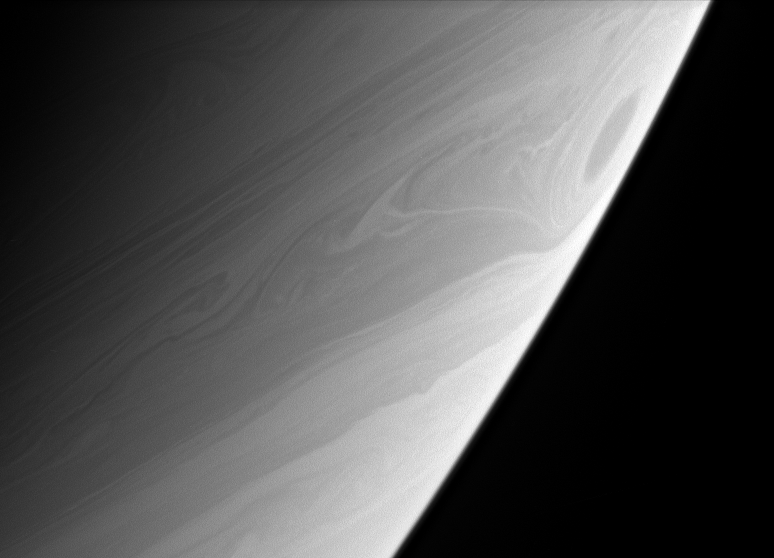

Stirred-up Saturn

A great vortex rolls through high southern latitudes on Saturn, whirling twisted contours into the clouds. The ringed planet’s uppermost clouds are thought to be composed largely of ammonia ice overlying deeper layers of ammonium hydrosulfide and water clouds.

The image was taken with the Cassini spacecraft narrow-angle camera on May 13, 2006 at a distance of approximately 2.8 million kilometers (1.8 million miles) from Saturn and at a Sun-Saturn-spacecraft, or phase, angle of 143 degrees. The image was obtained using a spectral filter sensitive to wavelengths of infrared light centered at 938 nanometers. Image scale is 17 kilometers (10 miles) per pixel.

The Cassini-Huygens mission is a cooperative project of NASA, the European Space Agency and the Italian Space Agency. The Jet Propulsion Laboratory, a division of the California Institute of Technology in Pasadena, manages the mission for NASA’s Science Mission Directorate, Washington, D.C. The Cassini orbiter and its two onboard cameras were designed, developed and assembled at JPL. The imaging operations center is based at the Space Science Institute in Boulder, Colo.

Credit: NASA/JPL/Space Science Institute